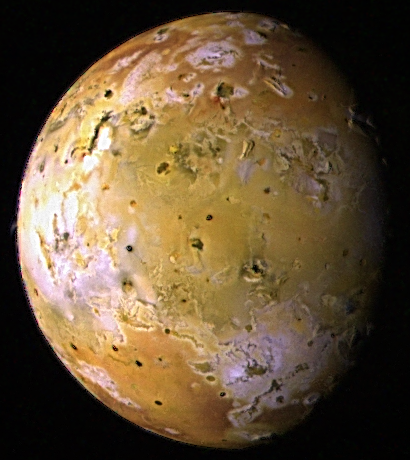

Topography of Io (color)

The images used to create this color composite of Io were acquired by Galileo during its ninth orbit (C9) of Jupiter and are part of a sequence of images designed to map the topography or relief on Io and to monitor changes in the surface color due to volcanic activity. Obtaining images at low illumination angles is like taking a picture from a high altitude around sunrise or sunset. Such lighting conditions emphasize the topography of the volcanic satellite. Several mountains up to a few miles high can be seen in this view, especially near the upper right. Some of these mountains appear to be tilted crustal blocks. Most of the dark spots correspond to active volcanic centers.

North is to the top of the picture which merges images obtained with the clear, red, green, and violet filters of the solid state imaging (CCD) system on NASA’s Galileo spacecraft. . The resolution is 8.3 kilometers per picture element. The image was taken on June 27, 1997 at a range of 817,000 kilometers by the solid state imaging (CCD) system on NASA’s Galileo spacecraft.

The Jet Propulsion Laboratory, Pasadena, CA manages the Galileo mission for NASA’s Office of Space Science, Washington, DC. JPL is an operating division of California Institute of Technology (Caltech).

Credit: NASA/JPL/University of Arizona